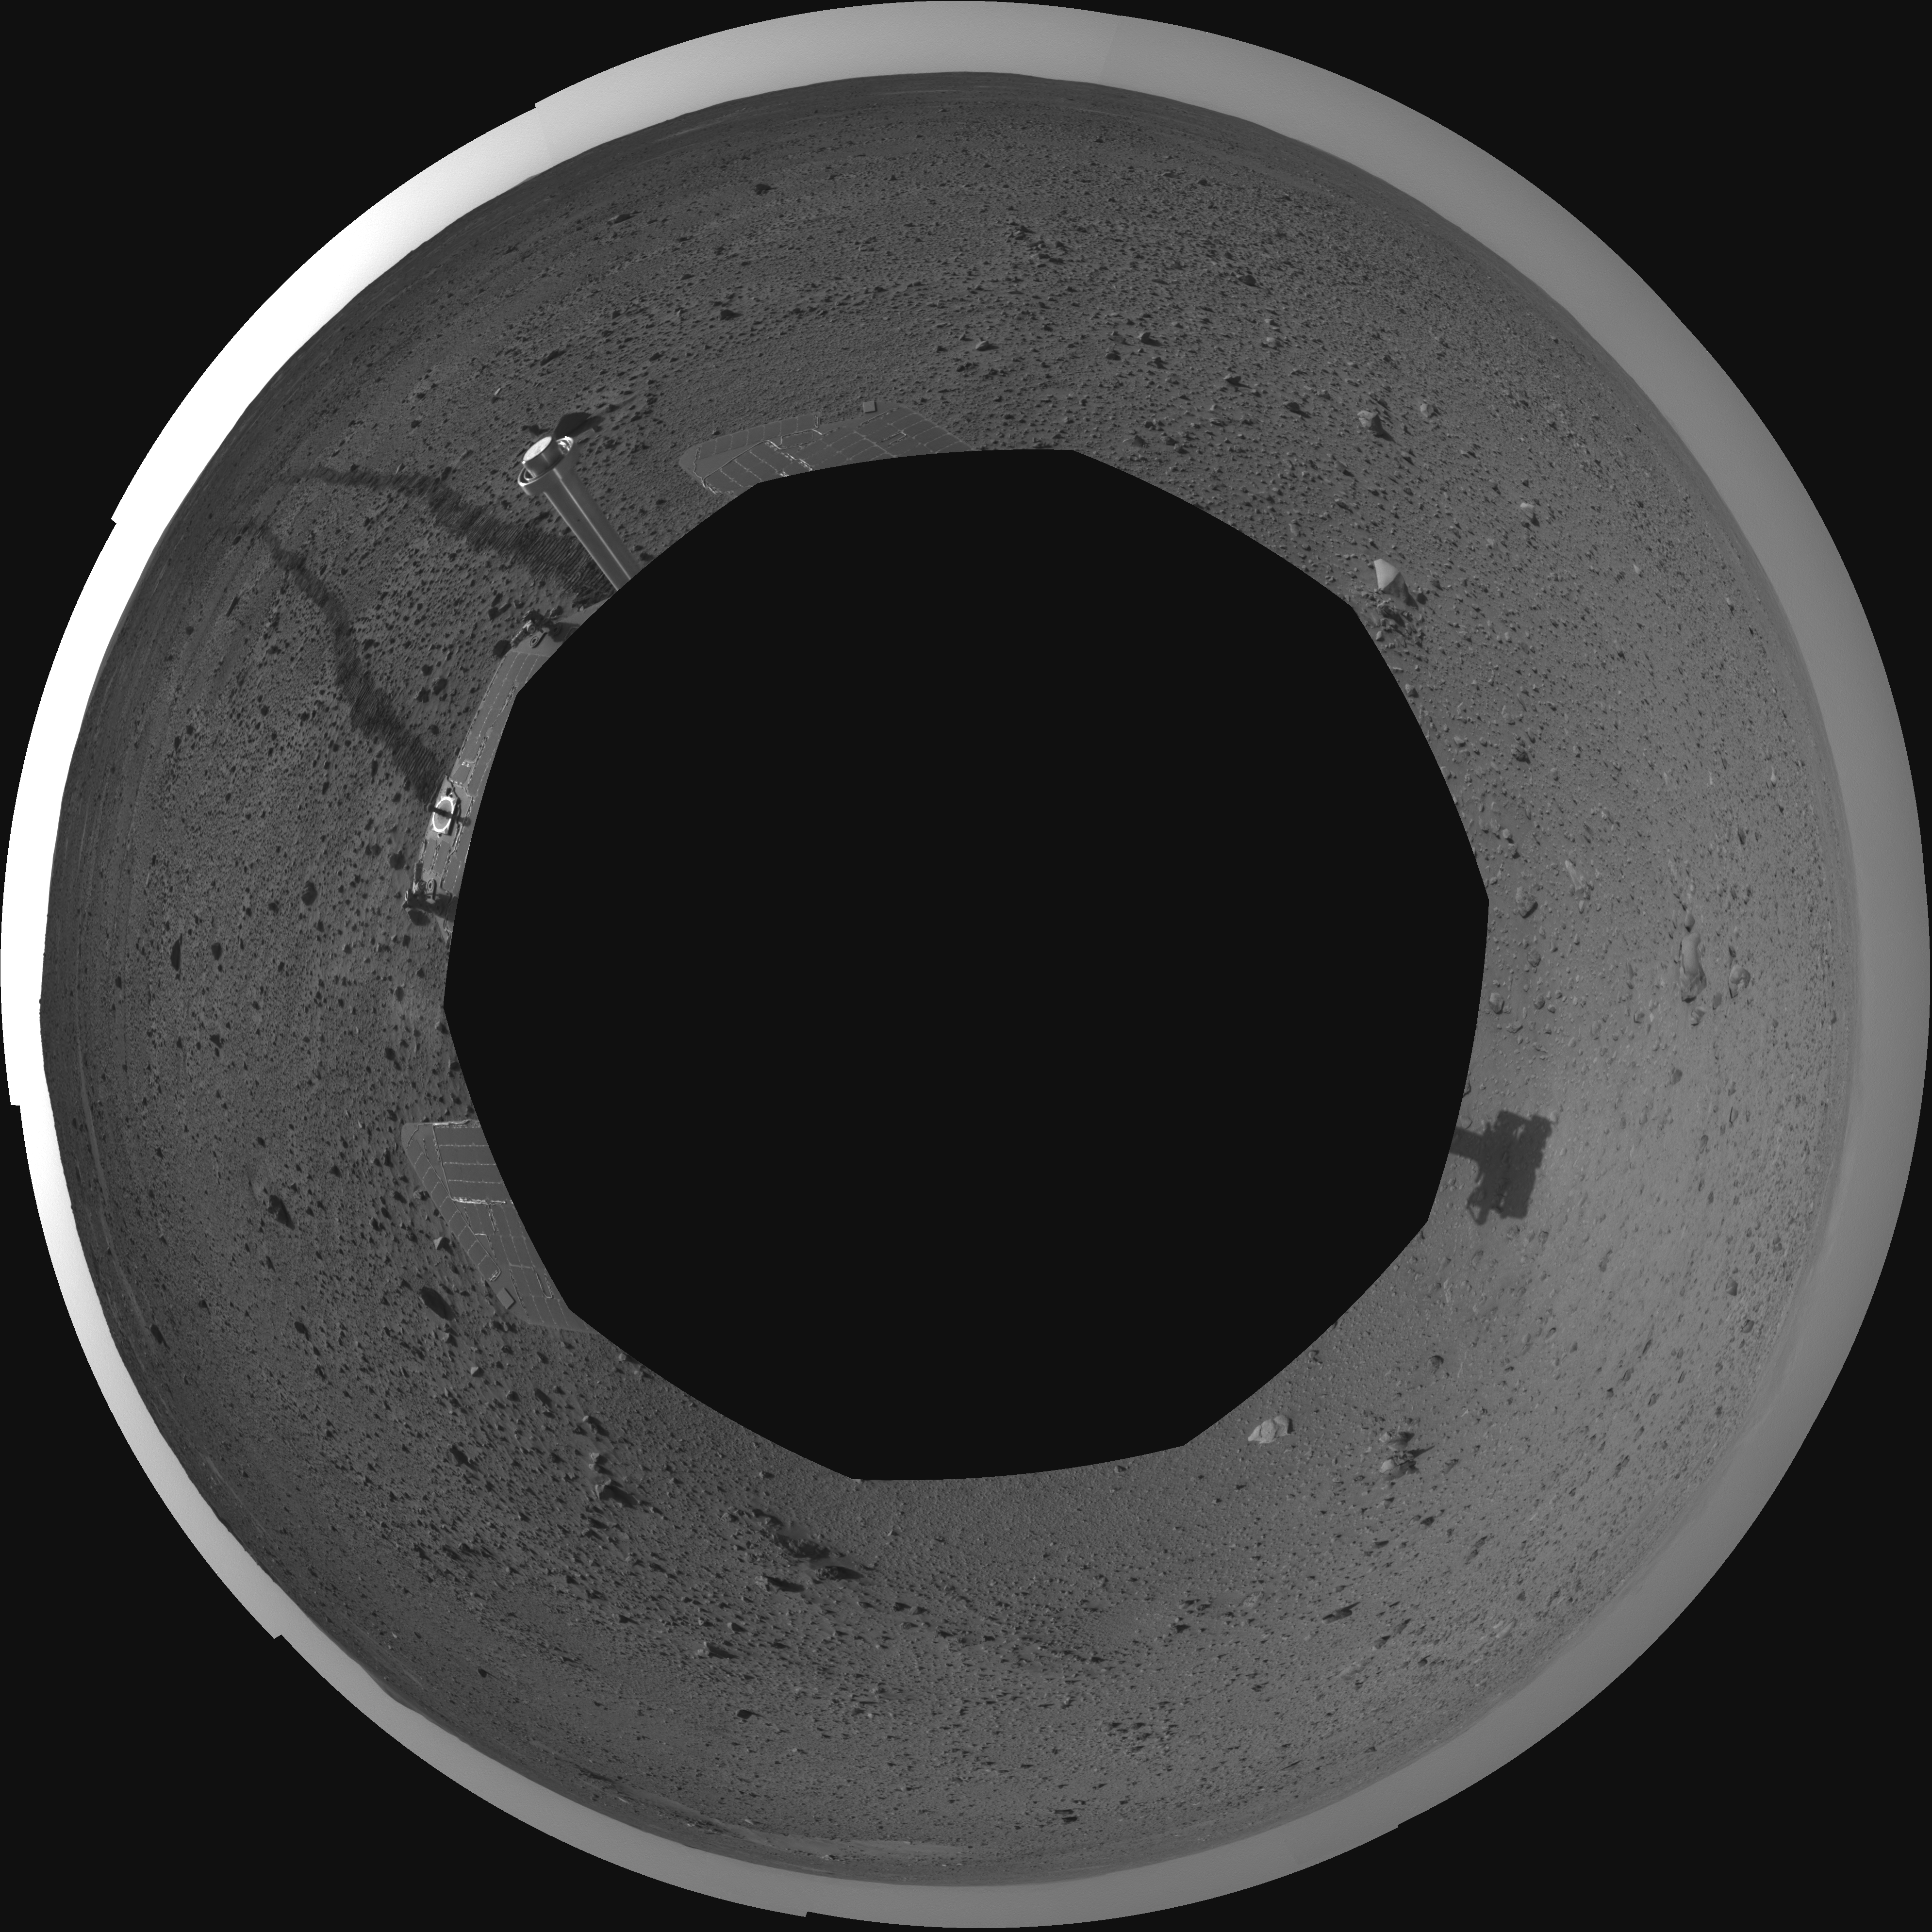

Spirit’s View on Sol 110 (polar)

This polar projection was assembled from images taken by the navigation camera on the Mars Exploration Rover Spirit on sol 110 (April 24, 2004) at a region dubbed “site 35.” Spirit is sitting approximately 33 meters (100 feet) away from the northeast rim of “Missoula” crater.

Credit: NASA/JPL